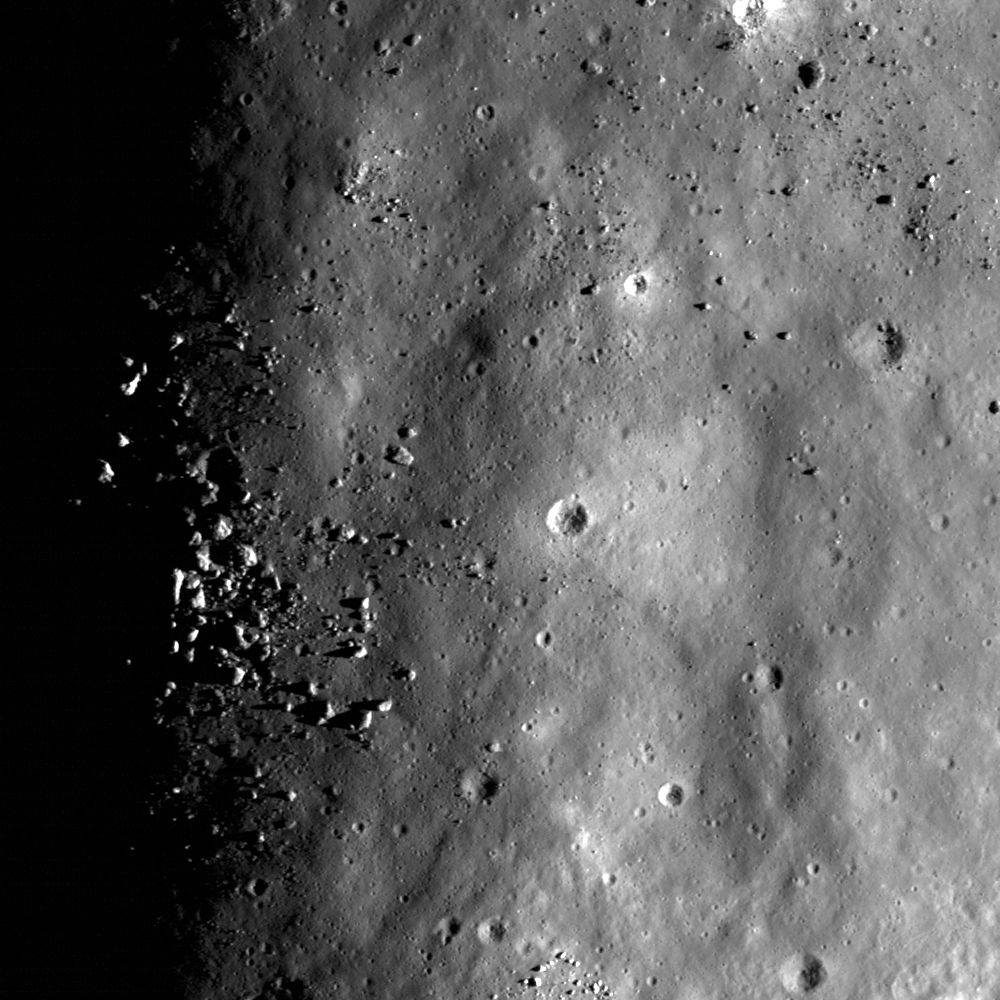

Eratosthenes Central Peak

Sunrise image of the Eratosthenes central peak summit. LROC NAC image M131725388L; width is 600 meters (197 feet).

NASA’s Goddard Space Flight Center built and manages the mission for the Exploration Systems Mission Directorate at NASA Headquarters in Washington. The Lunar Reconnaissance Orbiter Camera was designed to acquire data for landing site certification and to conduct polar illumination studies and global mapping. Operated by Arizona State University, LROC consists of a pair of narrow-angle cameras (NAC) and a single wide-angle camera (WAC). The mission is expected to return over 70 terabytes of image data.

Credit: NASA/GSFC/Arizona State University